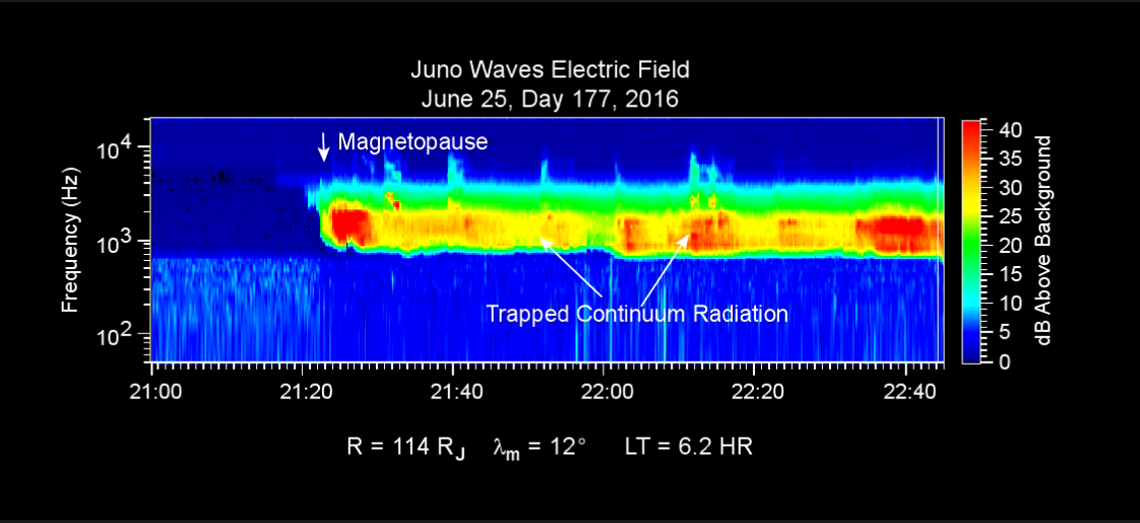

Data Recorded as Juno Entered Magnetosphere

This chart presents data that the Waves investigation on NASA’s Juno spacecraft recorded as the spacecraft entered Jupiter’s magnetosphere on June 25, 2016, while approaching Jupiter. Audio accompanies the animation, with volume and pitch correlated to the amplitude and frequency of the recorded waves.

Time runs from left to right, with a total elapsed time of one hour and 45 minutes. The label “Magnetopause” at just over 20 minutes into the chart marks entry into the magnetosphere, as detected by the sudden onset of a type of high-amplitude wave activity called “Trapped Continuum Radiation.”

The graph uses color coding to indicate wave amplitudes as a function of wave frequency (vertical axis, in hertz) and time (horizontal axis).

The trapped continuum radiation — in the red and yellow area of this spectrogram — consists of electromagnetic waves that are trapped in a low-density cavity in Jupiter’s outer magnetosphere. The walls of the cavity are like a conductor, hence, the cavity traps these low-frequency waves. The low-frequency limit of these waves — the lower edge of the band on the graph — is a function of the density of particles in this outer region of the magnetosphere. The density here is roughly one electron per hundred cubic centimeters (6 cubic inches), about one percent of the density Juno detected in the solar wind just outside of the bow shock.

The vertical bar to the right of the chart indicates the color coding of wave amplitude, in decibels (dB) above the background level detected by the Waves instrument. Each step of 10 decibels marks a tenfold increase in wave power.

When Juno collected these data, the distance from the spacecraft to Jupiter was about 4.95 million miles (7.97 million kilometers), indicated on the chart as 114 times the radius of Jupiter. Jupiter’s magnetic field is tilted about 10 degrees from the planet’s axis of rotation. The note of 12 degrees on the chart indicates that at the time these data were recorded, the spacecraft was 12 degrees north of the magnetic-field equator. The “LT” notation is local time on Jupiter at the longitude of the planet directly below the spacecraft, with a value of 6.2 indicating approximately dawn.

The University of Iowa, Iowa City, provided Juno’s Waves instrument. NASA’s Jet Propulsion Laboratory, Pasadena, California. manages the Juno mission for the principal investigator, Scott Bolton, of Southwest Research Institute in San Antonio. The Juno mission is part of the New Frontiers Program managed at NASA’s Marshall Space Flight Center in Huntsville, Alabama. Lockheed Martin Space Systems, Denver, built the spacecraft. JPL is a division of Caltech in Pasadena.

Credit: NASA/JPL-Caltech/SwRI/Univ. of Iowa